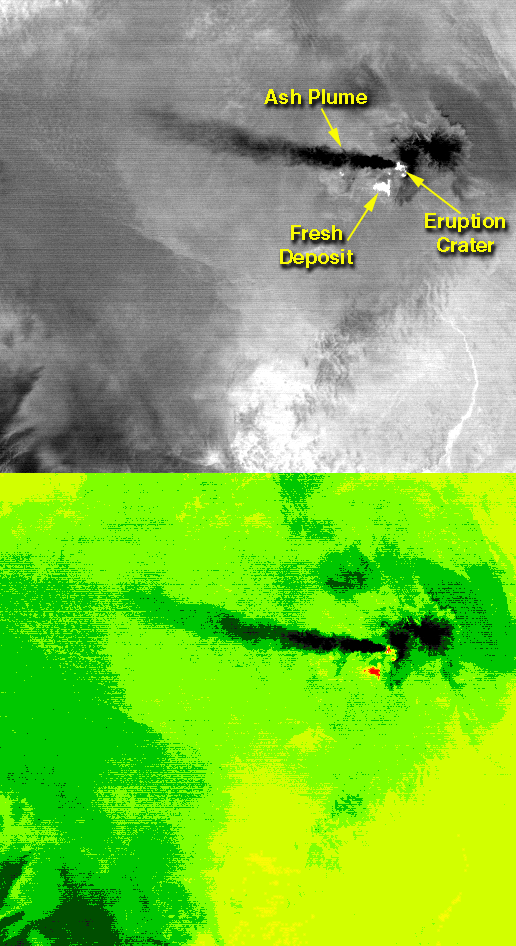

Eruption of Shiveluch Volcano, Kamchatka, Russia

On the night of June 4, 2001 ASTER captured this thermal image of the erupting Shiveluch volcano. Located on Russia’s Kamchatka Peninsula, Shiveluch rises to an altitude of 8028′. The active lava dome complex is seen as a bright (hot) area on the summit of the volcano. To the southwest, a second hot area is either a debris avalanche or hot ash deposit. Trailing to the west is a 25 km ash plume, seen as a cold “cloud” streaming from the summit. At least 60 large eruptions have occurred during the last 10,000 years; the largest historical eruptions were in 1854 and 1964. Because Kamchatka is located along the major aircraft routes between North America/Europe and the Far East, this area is constantly monitored for potential ash hazards to aircraft. The lower image is the same as the upper, except it has been color coded: red is hot, light greens to dark green are progressively colder, and gray/black are the coldest areas.

The image is located at 56.7 degrees north latitude, 161.3 degrees east longitude.

Advanced Spaceborne Thermal Emission and Reflection Radiometer (ASTER) is one of five Earth-observing instruments launched December 18, 1999, on NASA’s Terra satellite. The instrument was built by Japan’s Ministry of International Trade and Industry. A joint U.S./Japan science team is responsible for validation and calibration of the instrument and the data products. Dr. Anne Kahle at NASA’s Jet Propulsion Laboratory, Pasadena, Calif., is the U.S. Science team leader; Moshe Pniel of JPL is the project manager. ASTER is the only high resolution imaging sensor on Terra. The primary goal of the ASTER mission is to obtain high-resolution image data in 14 channels over the entire land surface, as well as black and white stereo images. With revisit time of between 4 and 16 days, ASTER will provide the capability for repeat coverage of changing areas on Earth’s surface.

The broad spectral coverage and high spectral resolution of ASTER will provide scientists in numerous disciplines with critical information for surface mapping, and monitoring dynamic conditions and temporal change. Example applications are: monitoring glacial advances and retreats, monitoring potentially active volcanoes, identifying crop stress, determining cloud morphology and physical properties, wetlands Evaluation, thermal pollution monitoring, coral reef degradation, surface temperature mapping of soils and geology, and measuring surface heat balance.

Credit: NASA/GSFC/METI/ERSDAC/JAROS, and U.S./Japan ASTER Science Team